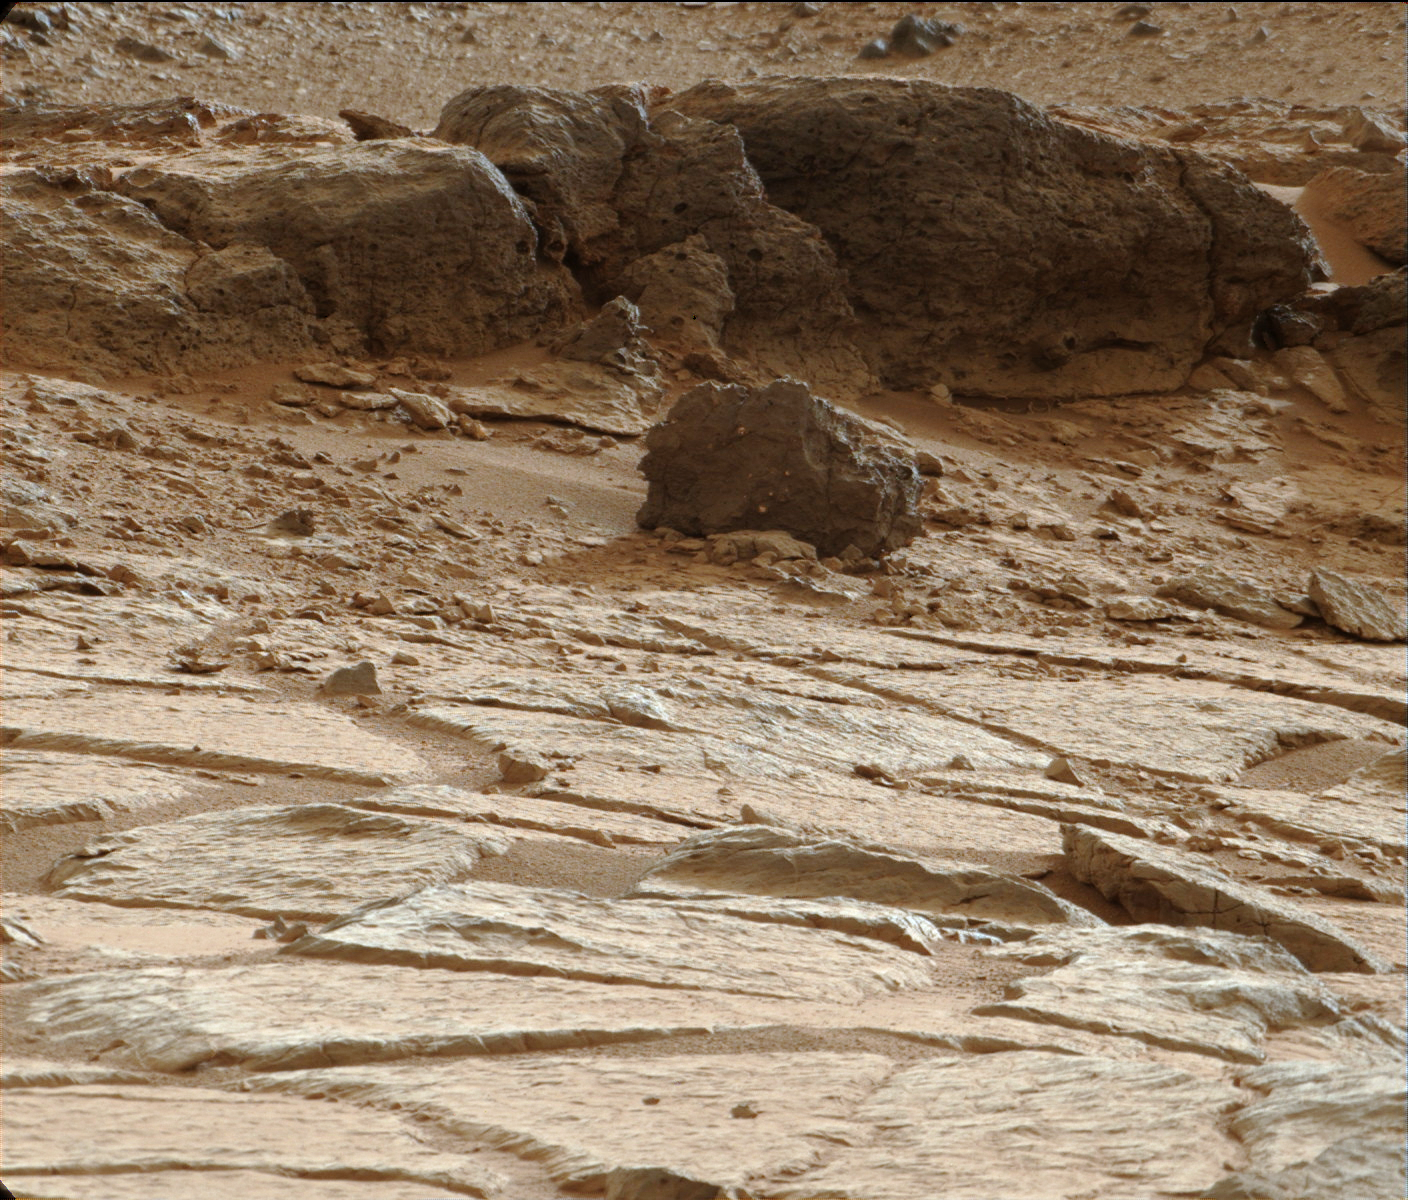

‘Point Lake’ Outcrop in Gale Crater

Figure 1

One priority target for a closer look by NASA’s Mars rover Curiosity before the rover departs the “Glenelg” area east of its landing site is the pitted outcrop called “Point Lake,” in the upper half of this image. The outcrop as seen from this angle is about 7 feet (2 meters) wide and 20 inches (50 centimeters) high.

The texture, with its voids or cavities, sets Point Lake apart from other outcrops in the vicinity. A closer inspection may yield information about whether it is a volcanic or sedimentary deposit.

This image was taken by the right (telephoto-lens) camera of the Mast Camera (Mastcam) on the rover during the 193rd Martian day, or sol, of Curiosity’s work on Mars (Feb. 20, 2013). It has been white-balanced to show what the rock would look like if it were on Earth. A raw-color version, as recorded by the camera under Martian lighting conditions, is available as Figure 1.

Malin Space Science Systems, San Diego, built and operates Mastcam. NASA’s Jet Propulsion Laboratory manages the Mars Science Laboratory mission and the mission’s Curiosity rover for NASA’s Science Mission Directorate in Washington. The rover was designed, developed and assembled at JPL, a division of the California Institute of Technology in Pasadena.

Credit: NASA/JPL-Caltech/MSSS